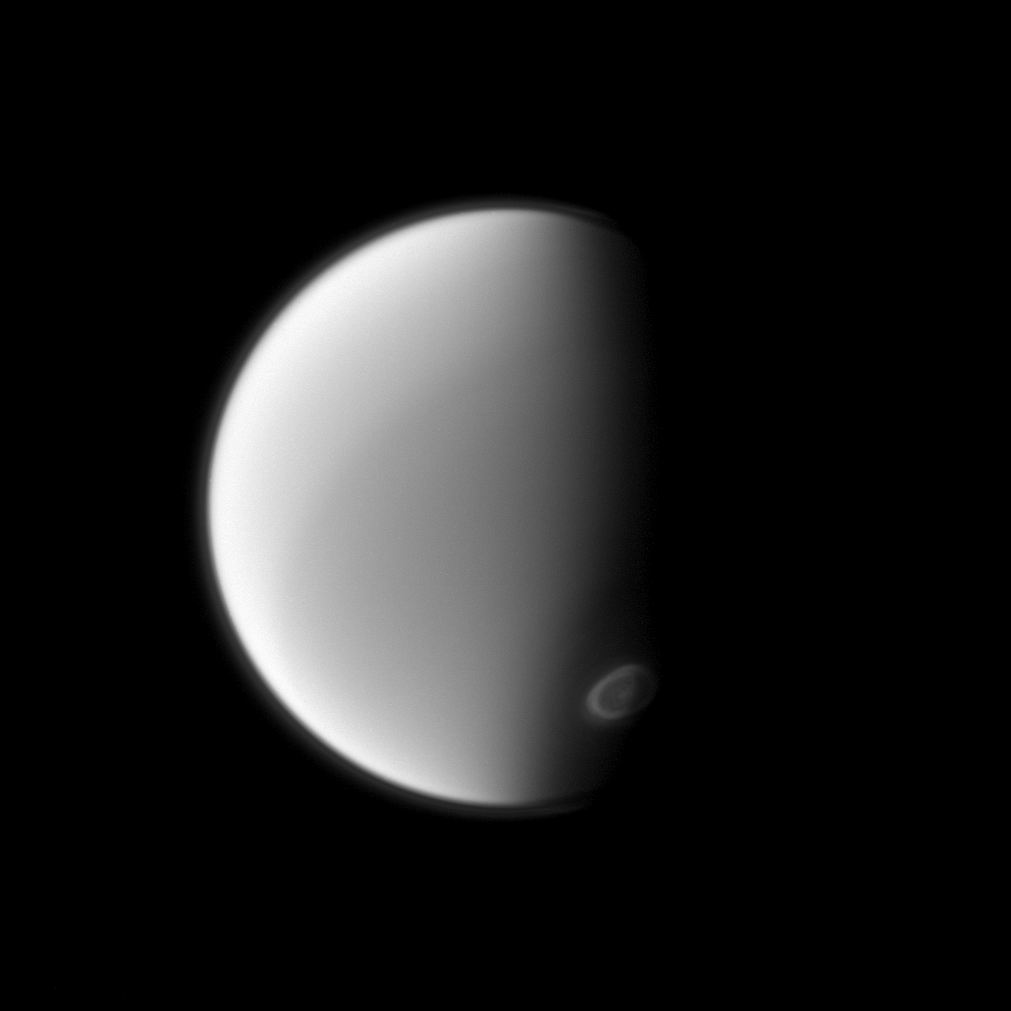

Spying on Titan

The Cassini spacecraft spies Titan’s south polar vortex from below the moon in this image. Imaging scientists are monitoring the vortex to study its seasonal development.

For a color image of the south polar vortex on Titan, see PIA14919. For a movie of the vortex, see PIA14920.

This view looks toward the anti-Saturn hemisphere of Titan (3,200 miles, or 5,150 kilometers across). North on Titan is up and rotated 36 degrees to the left. The image was taken with the Cassini spacecraft narrow-angle camera on Sept. 13, 2012 using a spectral filter sensitive to wavelengths of near-infrared light centered at 889 nanometers.

The view was obtained at a distance of approximately 1 million miles (1.6 million kilometers) from Titan and at a Sun-Titan-spacecraft, or phase, angle of 73 degrees. Image scale is 6 miles (9 kilometers) per pixel.

The Cassini-Huygens mission is a cooperative project of NASA, the European Space Agency and the Italian Space Agency. The Jet Propulsion Laboratory, a division of the California Institute of Technology in Pasadena, manages the mission for NASA’s Science Mission Directorate, Washington, D.C. The Cassini orbiter and its two onboard cameras were designed, developed and assembled at JPL. The imaging operations center is based at the Space Science Institute in Boulder, Colo.

Credit: NASA/JPL-Caltech/Space Science Institute